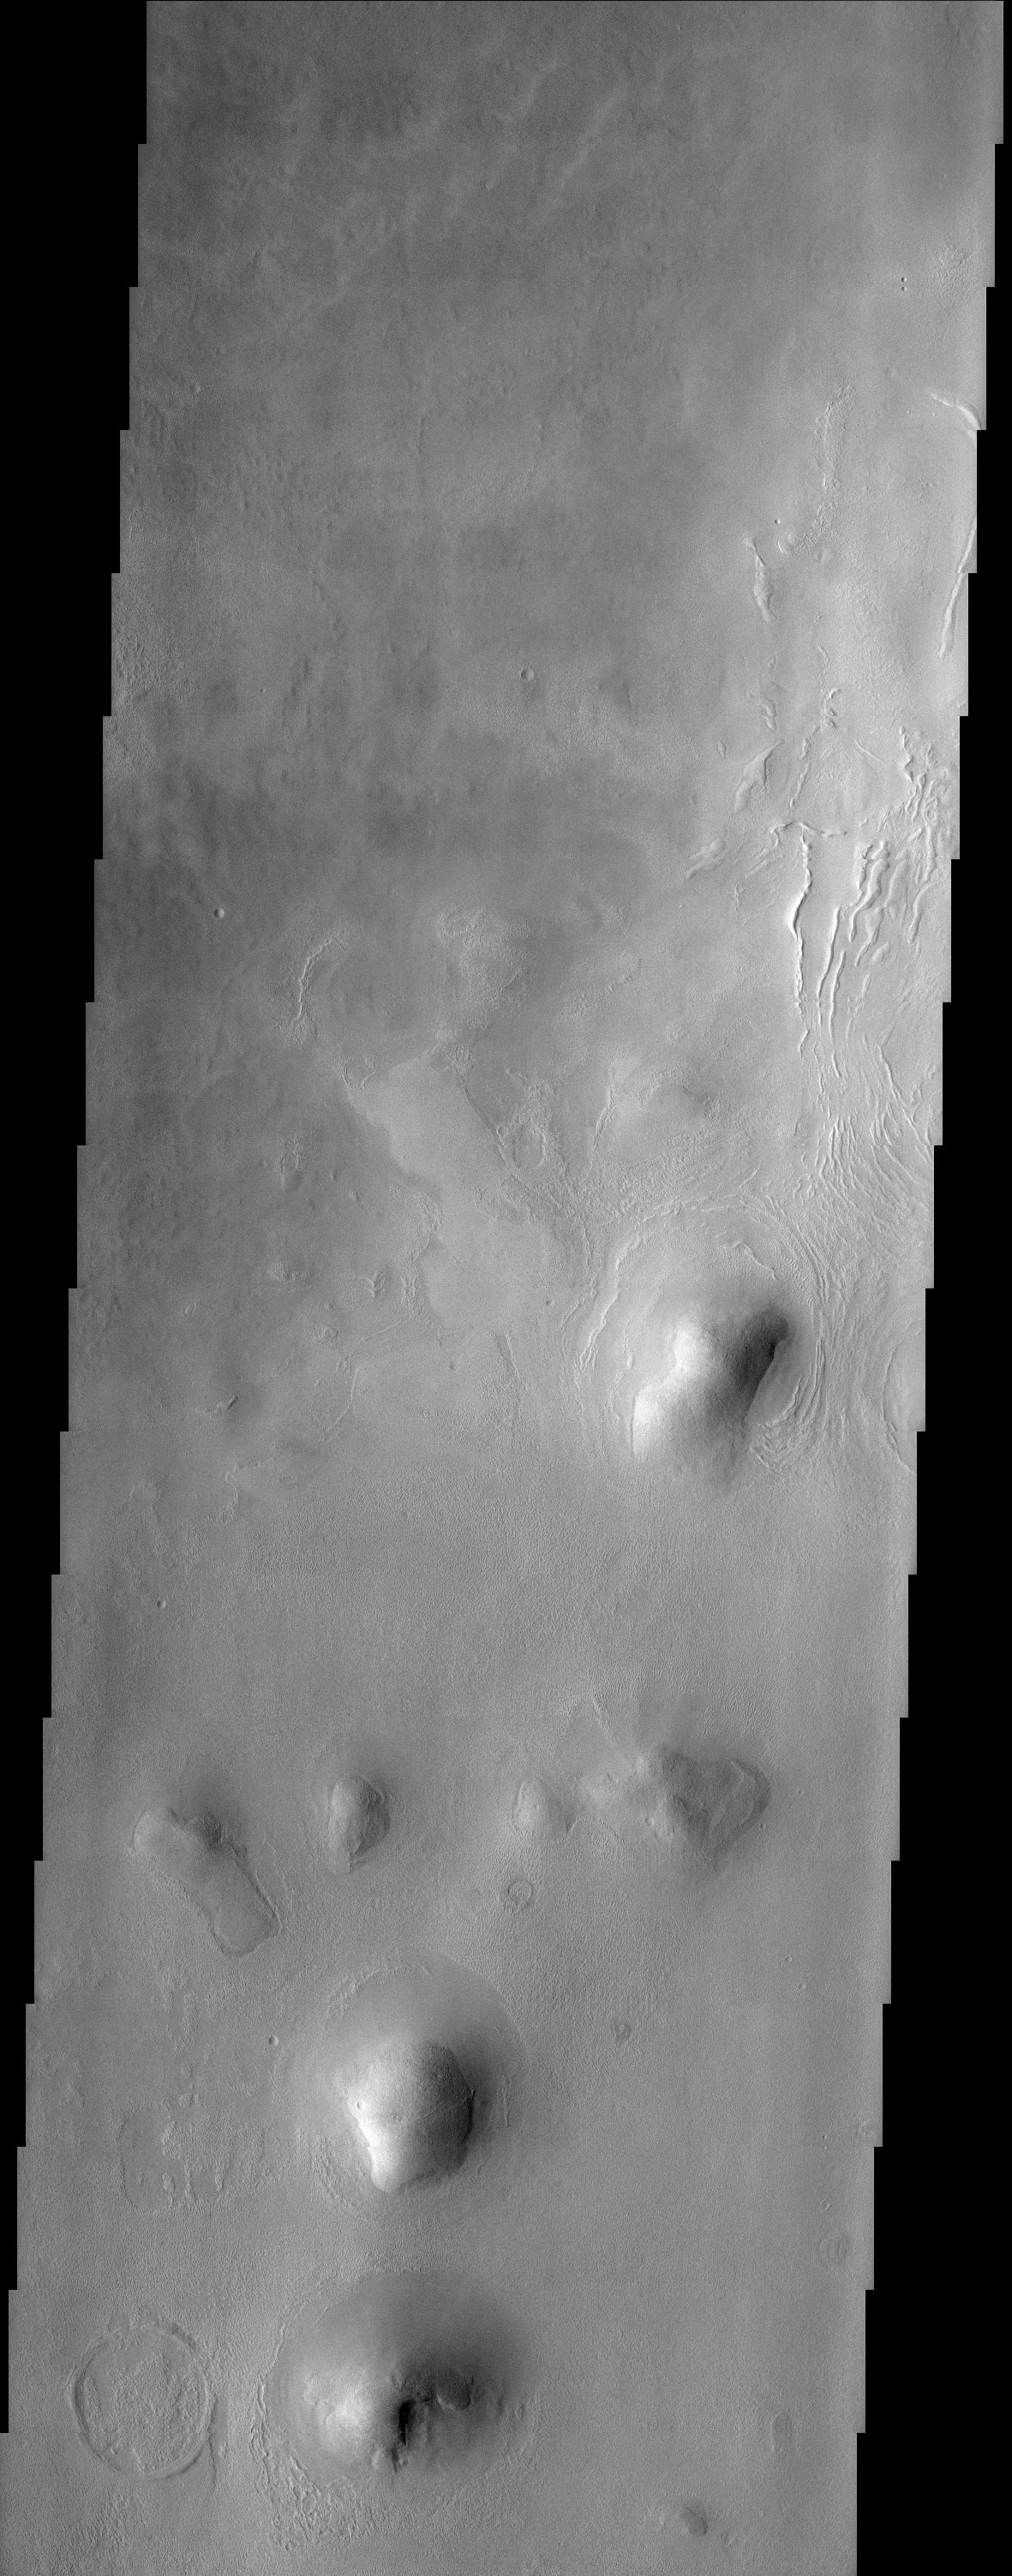

Arcadia Planitia

This THEMIS image of rounded hills and ridges in Arcadia Planitia shows a very intriguing geomorphic feature that may be attributed to the presence of an icy-rock mixture of material. Smooth aprons of material are observed to be preferentially located on the cold, north facing slopes of hills and extend further and beyond the deposits located on other sides. These smooth deposits are in stark contrast to the more rough surfaces that dominate the scene and it has been suggested that they represent a preserved mixture of ice and rock. How exactly this deposit forms still remains a mystery. They may have been ?pasted? onto the slopes and preserved on the cold facing sides or they may represent the result of downslope motion of material that is enhanced by the presence of ground ice. In either case, this interesting observation suggests that ground ice may still play an important role in the formation and preservation of martian surface features.

Note: this THEMIS visual image has not been radiometrically nor geometrically calibrated for this preliminary release. An empirical correction has been performed to remove instrumental effects. A linear shift has been applied in the cross-track and down-track direction to approximate spacecraft and planetary motion. Fully calibrated and geometrically projected images will be released through the Planetary Data System in accordance with Project policies at a later time.

NASA’s Jet Propulsion Laboratory manages the 2001 Mars Odyssey mission for NASA’s Office of Space Science, Washington, D.C. The Thermal Emission Imaging System (THEMIS) was developed by Arizona State University, Tempe, in collaboration with Raytheon Santa Barbara Remote Sensing. The THEMIS investigation is led by Dr. Philip Christensen at Arizona State University. Lockheed Martin Astronautics, Denver, is the prime contractor for the Odyssey project, and developed and built the orbiter. Mission operations are conducted jointly from Lockheed Martin and from JPL, a division of the California Institute of Technology in Pasadena.

Credit: NASA/JPL/Arizona State University